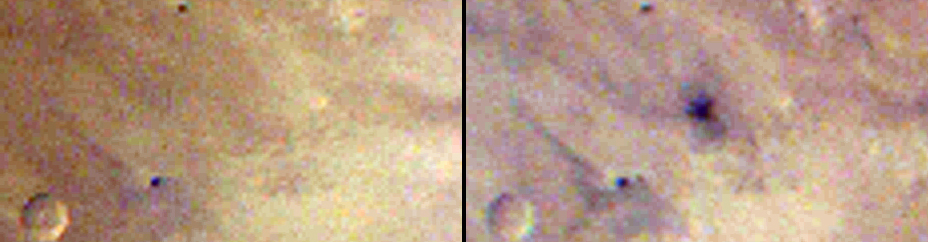

Best-Ever Pinning Down When a Space Rock Hit Mars

This pair of images taken one day apart by the Mars Color Imager (MARCI) weather camera on NASA’s Mars Reconnaissance Orbiter reveals when an asteroid impact made the scar seen in the right-hand image. The left image was taken during Martian afternoon on March 27, 2012; the right one on the afternoon of March 28, 2012.

The dark area in the “after” image is about 5 miles (8 kilometers) wide. Observations with other cameras on Mars Reconnaissance Orbiter and with cameras on other Mars orbiters have located about 400 fresh impact craters on Mars that have been confirmed with before-and-after images. None except this one have created scars detected in images from MARCI, which is a wide-angle camera used for monitoring Martian weather. Owing to the daily pace of MARCI global coverage, this is the first impact event for which the timing has been constrained within the length of a single Martian day (about 24.7 hours).

Subsequent images from two telescopic cameras on Mars Reconnaissance Orbiter revealed craters within this impact scar that had not been present in January 2012. The largest of these craters — 159 feet (48.5 meters) wide — is the biggest fresh impact crater ever clearly confirmed anywhere with before-and-after images.

These two MARCI images are centered at 3.34 degrees north latitude, 219.38 degrees east longitude.

MARCI is one of six instruments on NASA’s Mars Reconnaissance Orbiter. The camera was built and is operated by Malin Space Science Systems, San Diego. NASA’s Jet Propulsion Laboratory, a division of the California Institute of Technology in Pasadena, manages the Mars Reconnaissance Orbiter Project for NASA’s Science Mission Directorate, Washington.

Credit: NASA/JPL-Caltech/MSSS